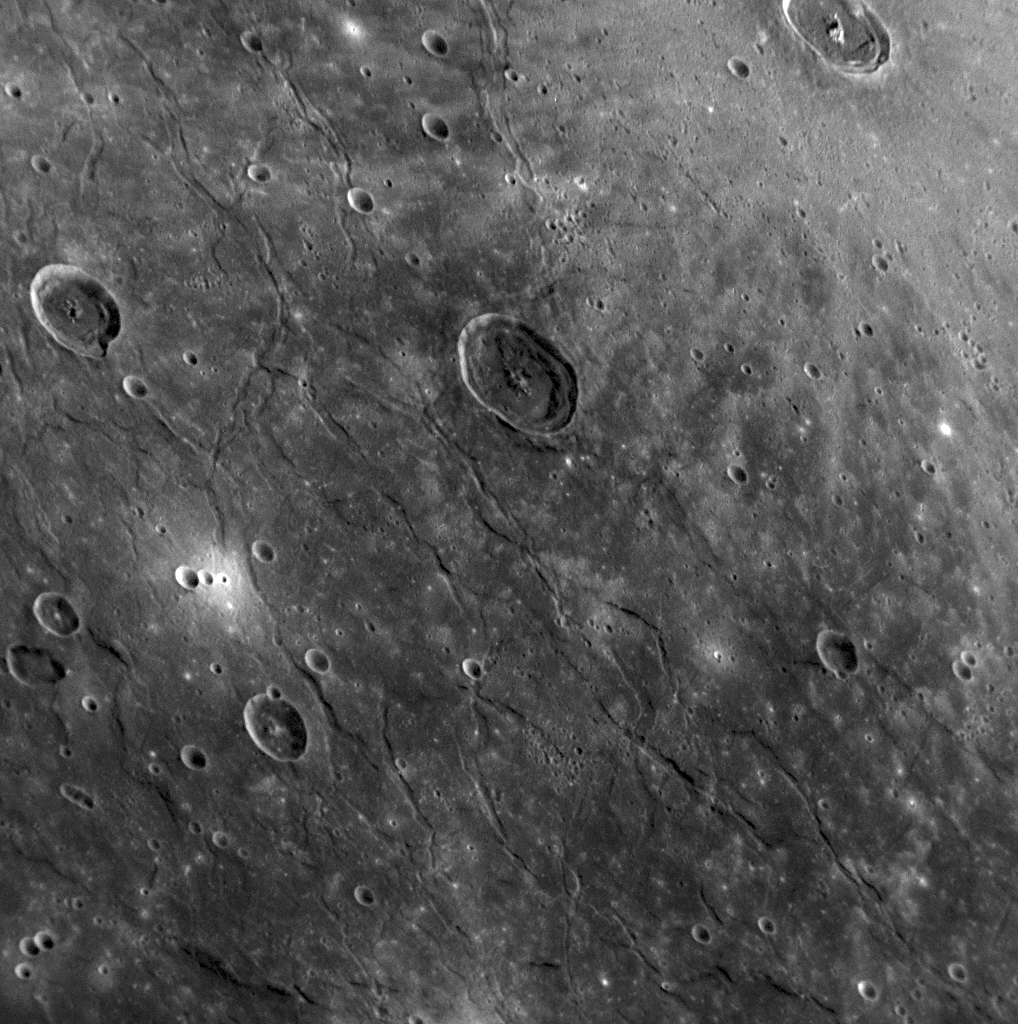

Exploring the Evolution of the Caloris Basin

The Caloris basin on Mercury is one of the youngest large impact basins in the Solar System, and MESSENGER images are enabling scientists to study it in ways not previously possible. This image, acquired by the Narrow Angle Camera (NAC) of the Mercury Dual Imaging System (MDIS), was taken on January 14, 2008, and shows an area that is about 280 kilometers across (about 170 miles) on the floor of the basin. Bright rays from a young impact crater extend into the image from the top right corner. This bright-rayed crater is located slightly left of the center of the basin and is easily spotted on the previously released image that shows the entire Caloris basin (PIA10383).

The spectacular fractures seen cutting the floor of the basin, as visible in this image, show that extensional (pull-apart) forces deformed Mercury’s crust in the ancient past. Impact craters can be observed on top of the fractures and the fractures do not deform the craters, indicating that the fractures are ancient. The fractures are observed in the smooth plains material that fills the Caloris basin, are found near the outer edges of the basin, and are oriented roughly concentric with the basin’s rim. This orientation is in contrast to a series of radial fractures located in the center of the Caloris basin (PIA10397). The fractures were likely formed when the floor of the basin was uplifted, causing horizontal stretching and breaking apart of the material that filled the basin. Similar concentric fractures were observed on the eastern side of the basin that was photographed by Mariner 10. By mapping out the extent of these fractures and other tectonic features, MESSENGER scientists are exploring how Mercury’s great Caloris basin evolved after it formed.

Image Mission Elapsed Time (MET): 108826817

These images are from MESSENGER, a NASA Discovery mission to conduct the first orbital study of the innermost planet, Mercury. For information regarding the use of images, see the MESSENGER image use policy.

Credit: NASA/Johns Hopkins University Applied Physics Laboratory/Carnegie Institution of Washington